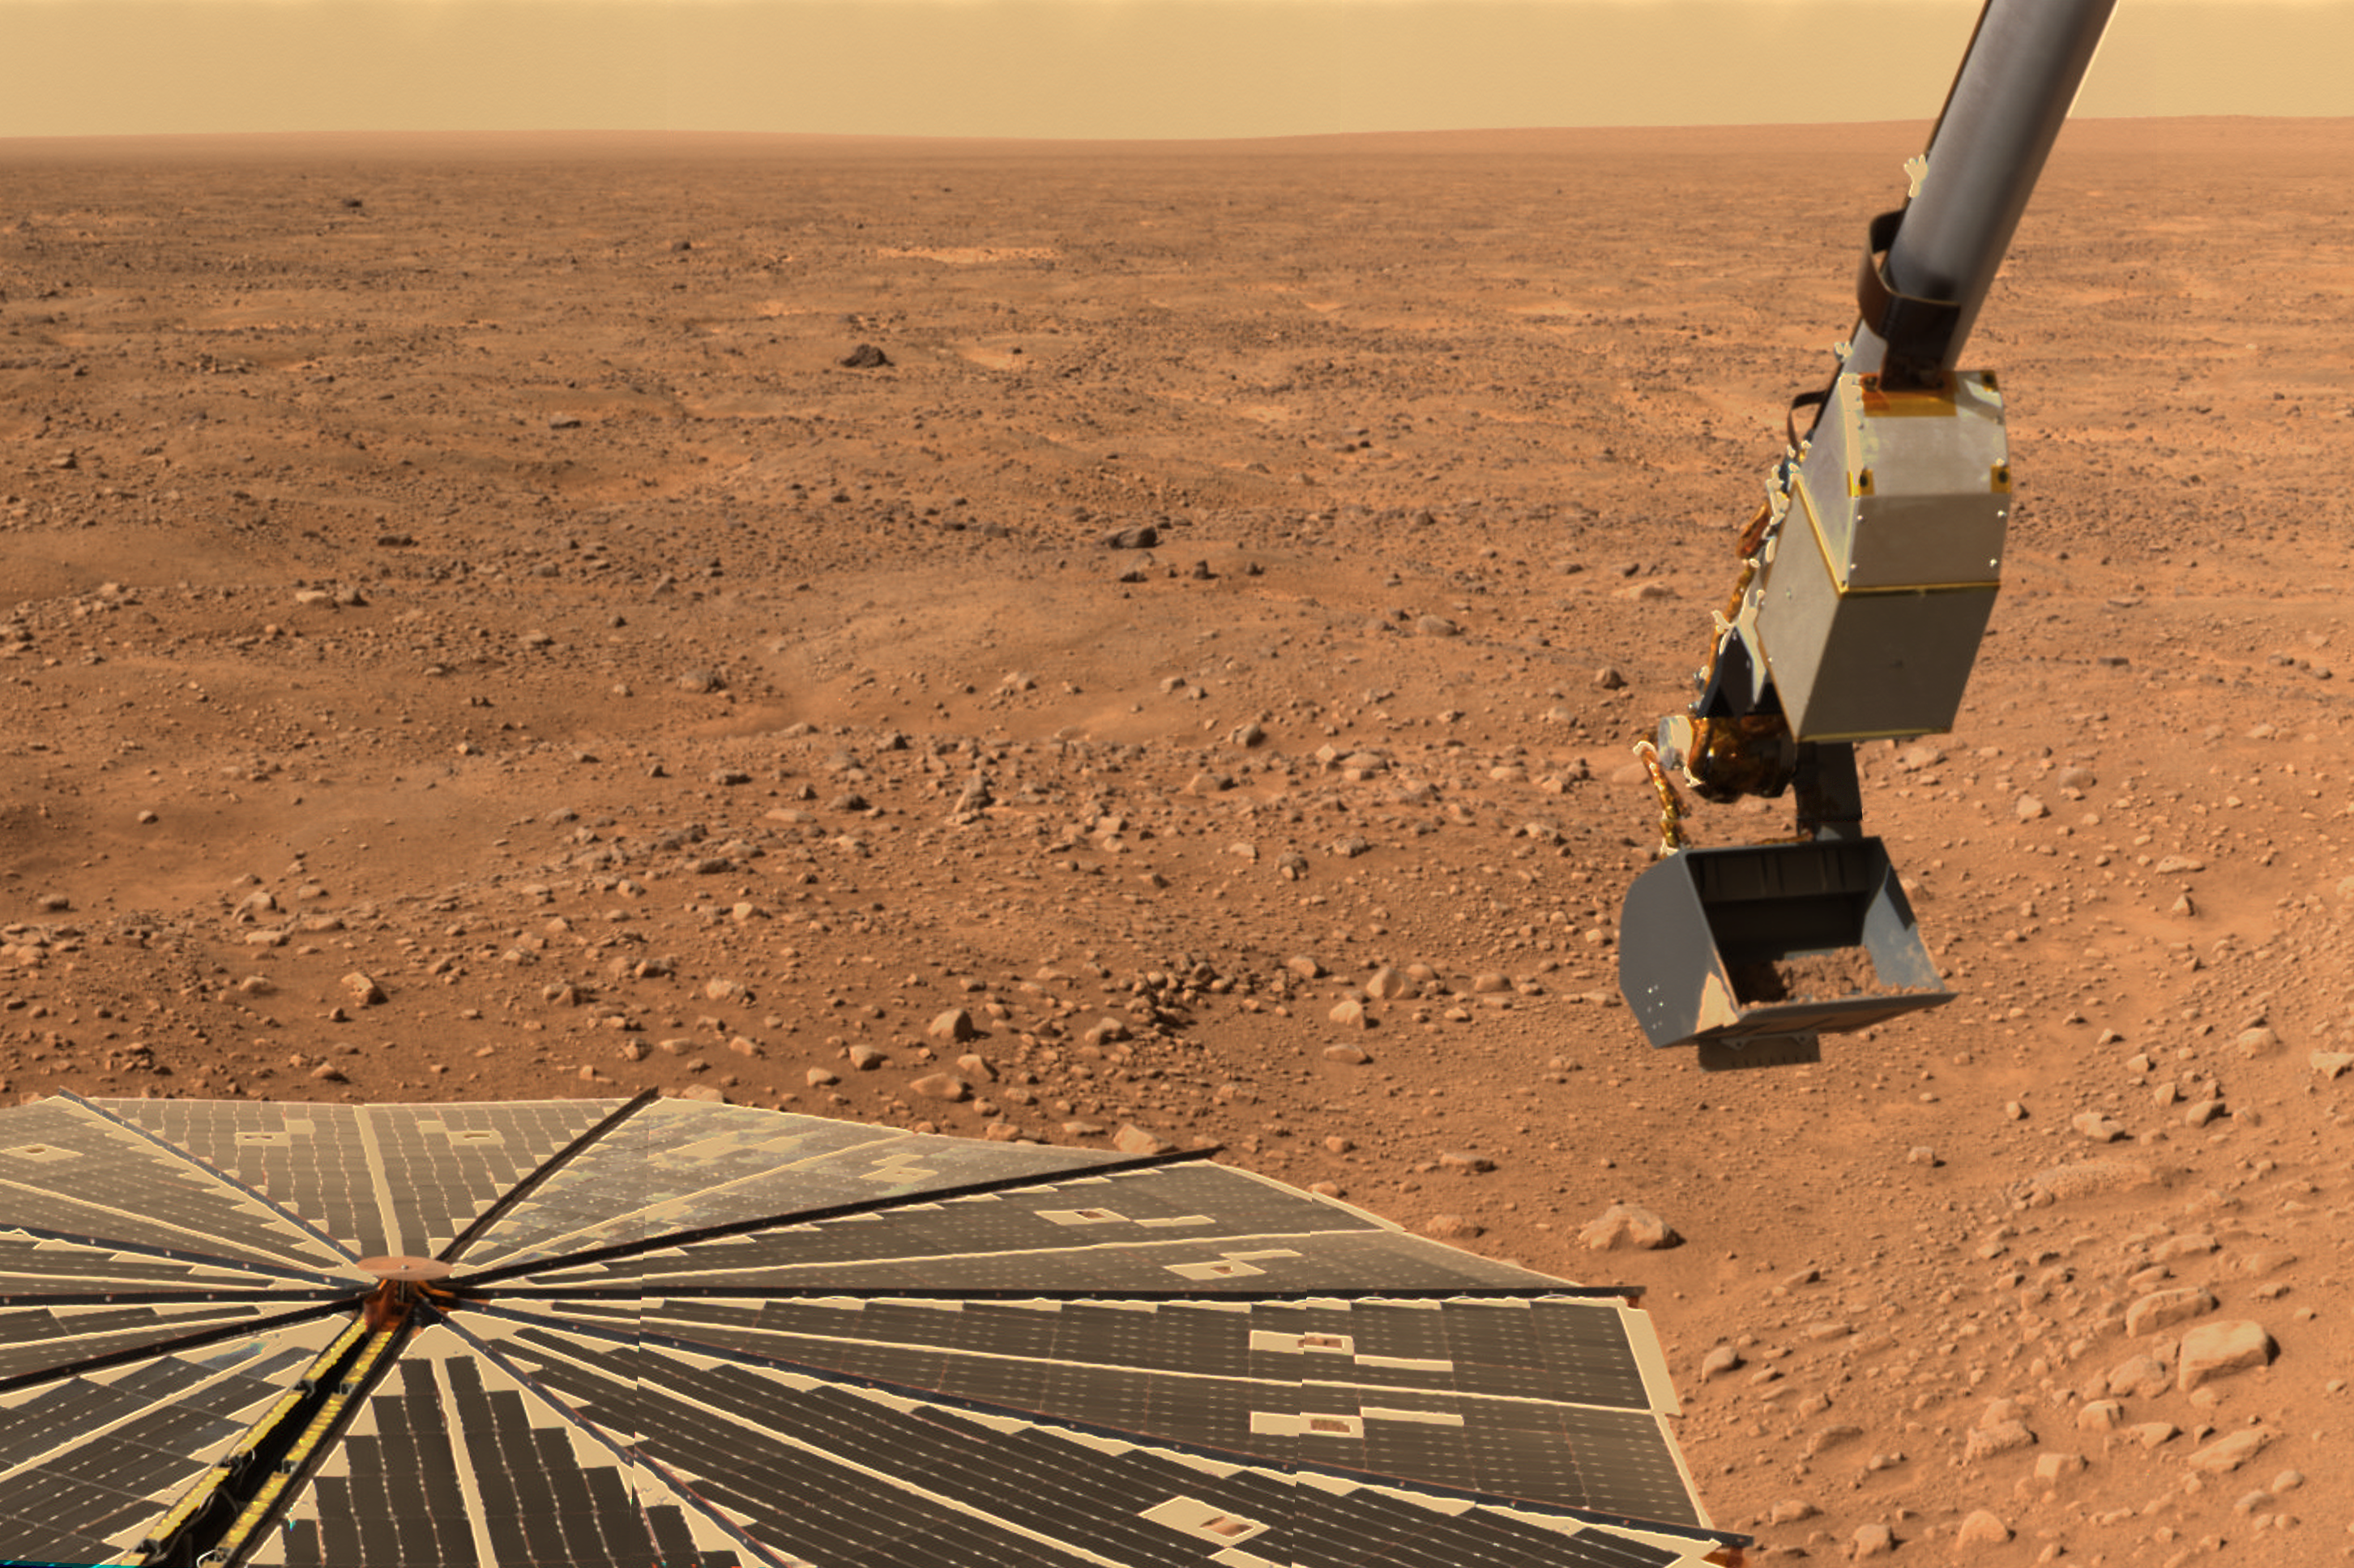

Panorama of Phoenix’s Solar Panel and Robotic Arm

This is an animation of panorama images of NASA’s Phoenix Mars Lander’s solar panel and the lander’s Robotic Arm with a sample in the scoop. The image was taken just before the sample was delivered to the Optical Microscope.

The images making up this animation were taken by the lander’s Surface Stereo Imager looking west during Phoenix’s Sol 16 (June 10, 2008), or the 16th Martian day after landing. This view is a part of the “mission success” panorama that will show the whole landing site in color.

The Phoenix Mission is led by the University of Arizona, Tucson, on behalf of NASA. Project management of the mission is by NASA’s Jet Propulsion Laboratory, Pasadena, Calif. Spacecraft development is by Lockheed Martin Space Systems, Denver.

Photojournal Note: As planned, the Phoenix lander, which landed May 25, 2008 23:53 UTC, ended communications in November 2008, about six months after landing, when its solar panels ceased operating in the dark Martian winter.

Credit: NASA/JPL-Caltech/University of Arizona/Texas A&M University